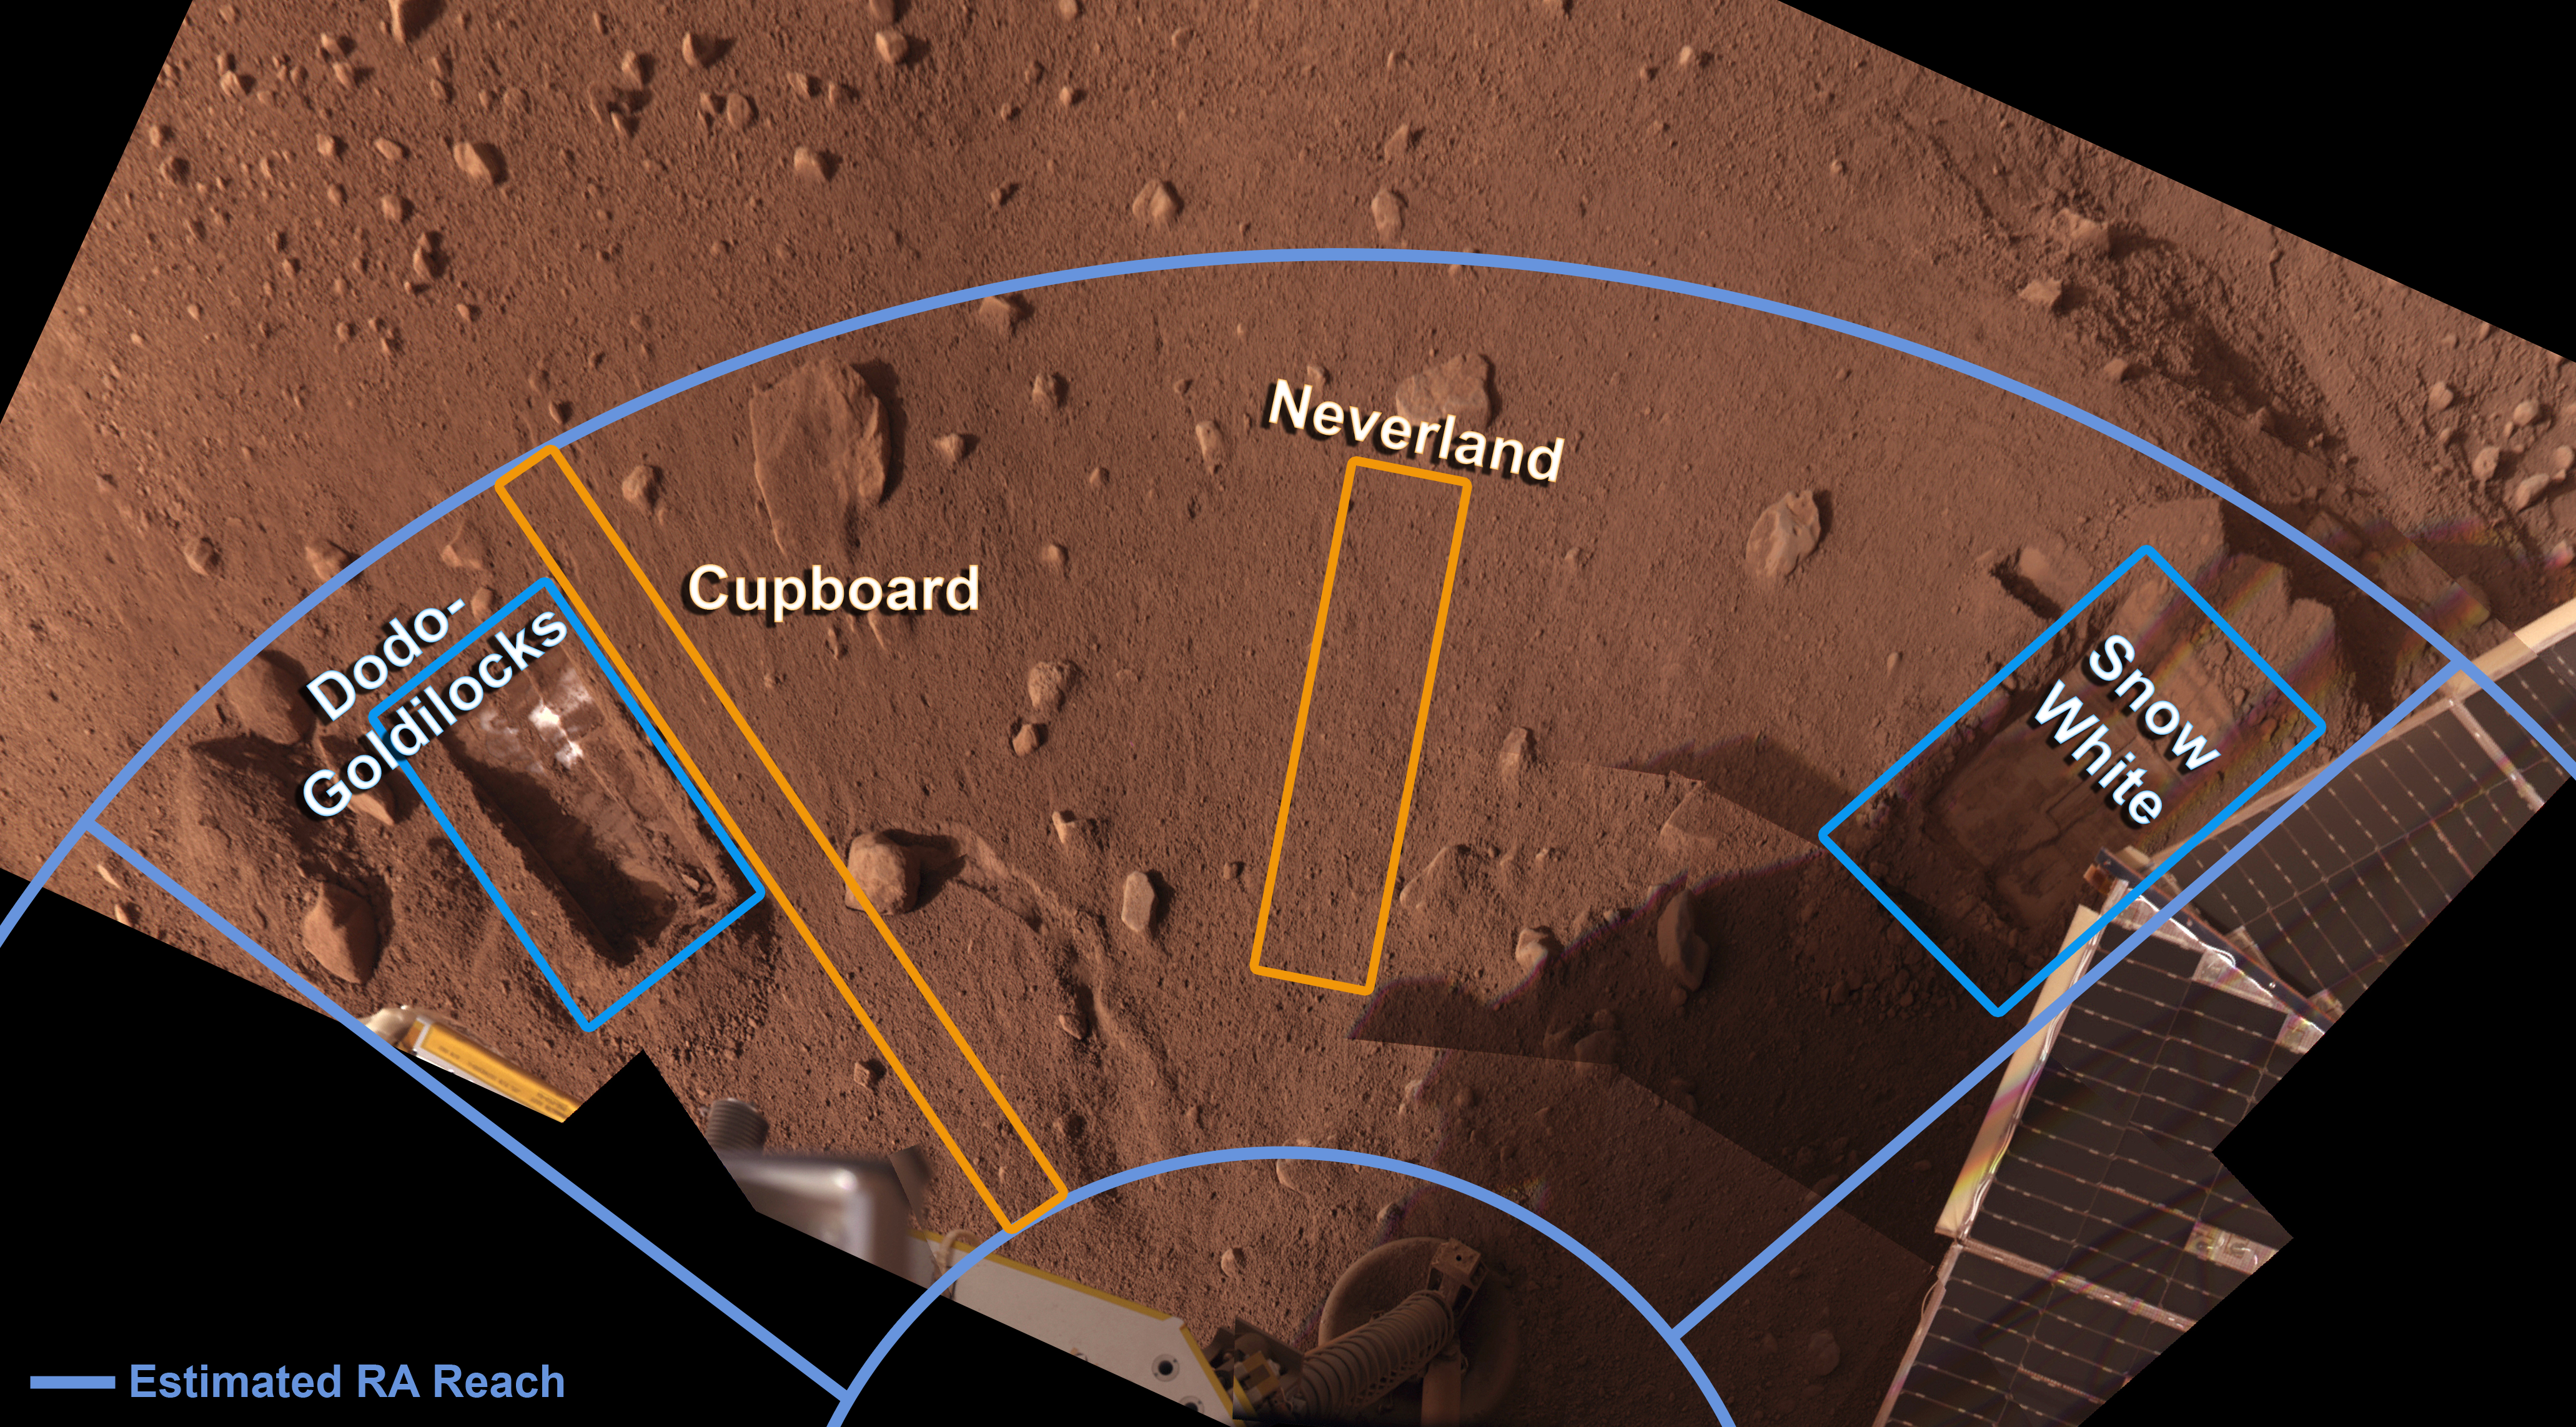

Phoenix’s Workspace

This image taken by NASA’s Phoenix Mars Lander’s Surface Stereo Imager shows the current trenches, labeled Dodo-Goldilocks and Snow White, and the areas identified for future digging, labeled Cupboard and Neverland.

The Phoenix Mission is led by the University of Arizona, Tucson, on behalf of NASA. Project management of the mission is by NASA’s Jet Propulsion Laboratory, Pasadena, Calif. Spacecraft development is by Lockheed Martin Space Systems, Denver.

Photojournal Note: As planned, the Phoenix lander, which landed May 25, 2008 23:53 UTC, ended communications in November 2008, about six months after landing, when its solar panels ceased operating in the dark Martian winter.

Credit: NASA/JPL-Caltech/University of Arizona/Texas A&M University